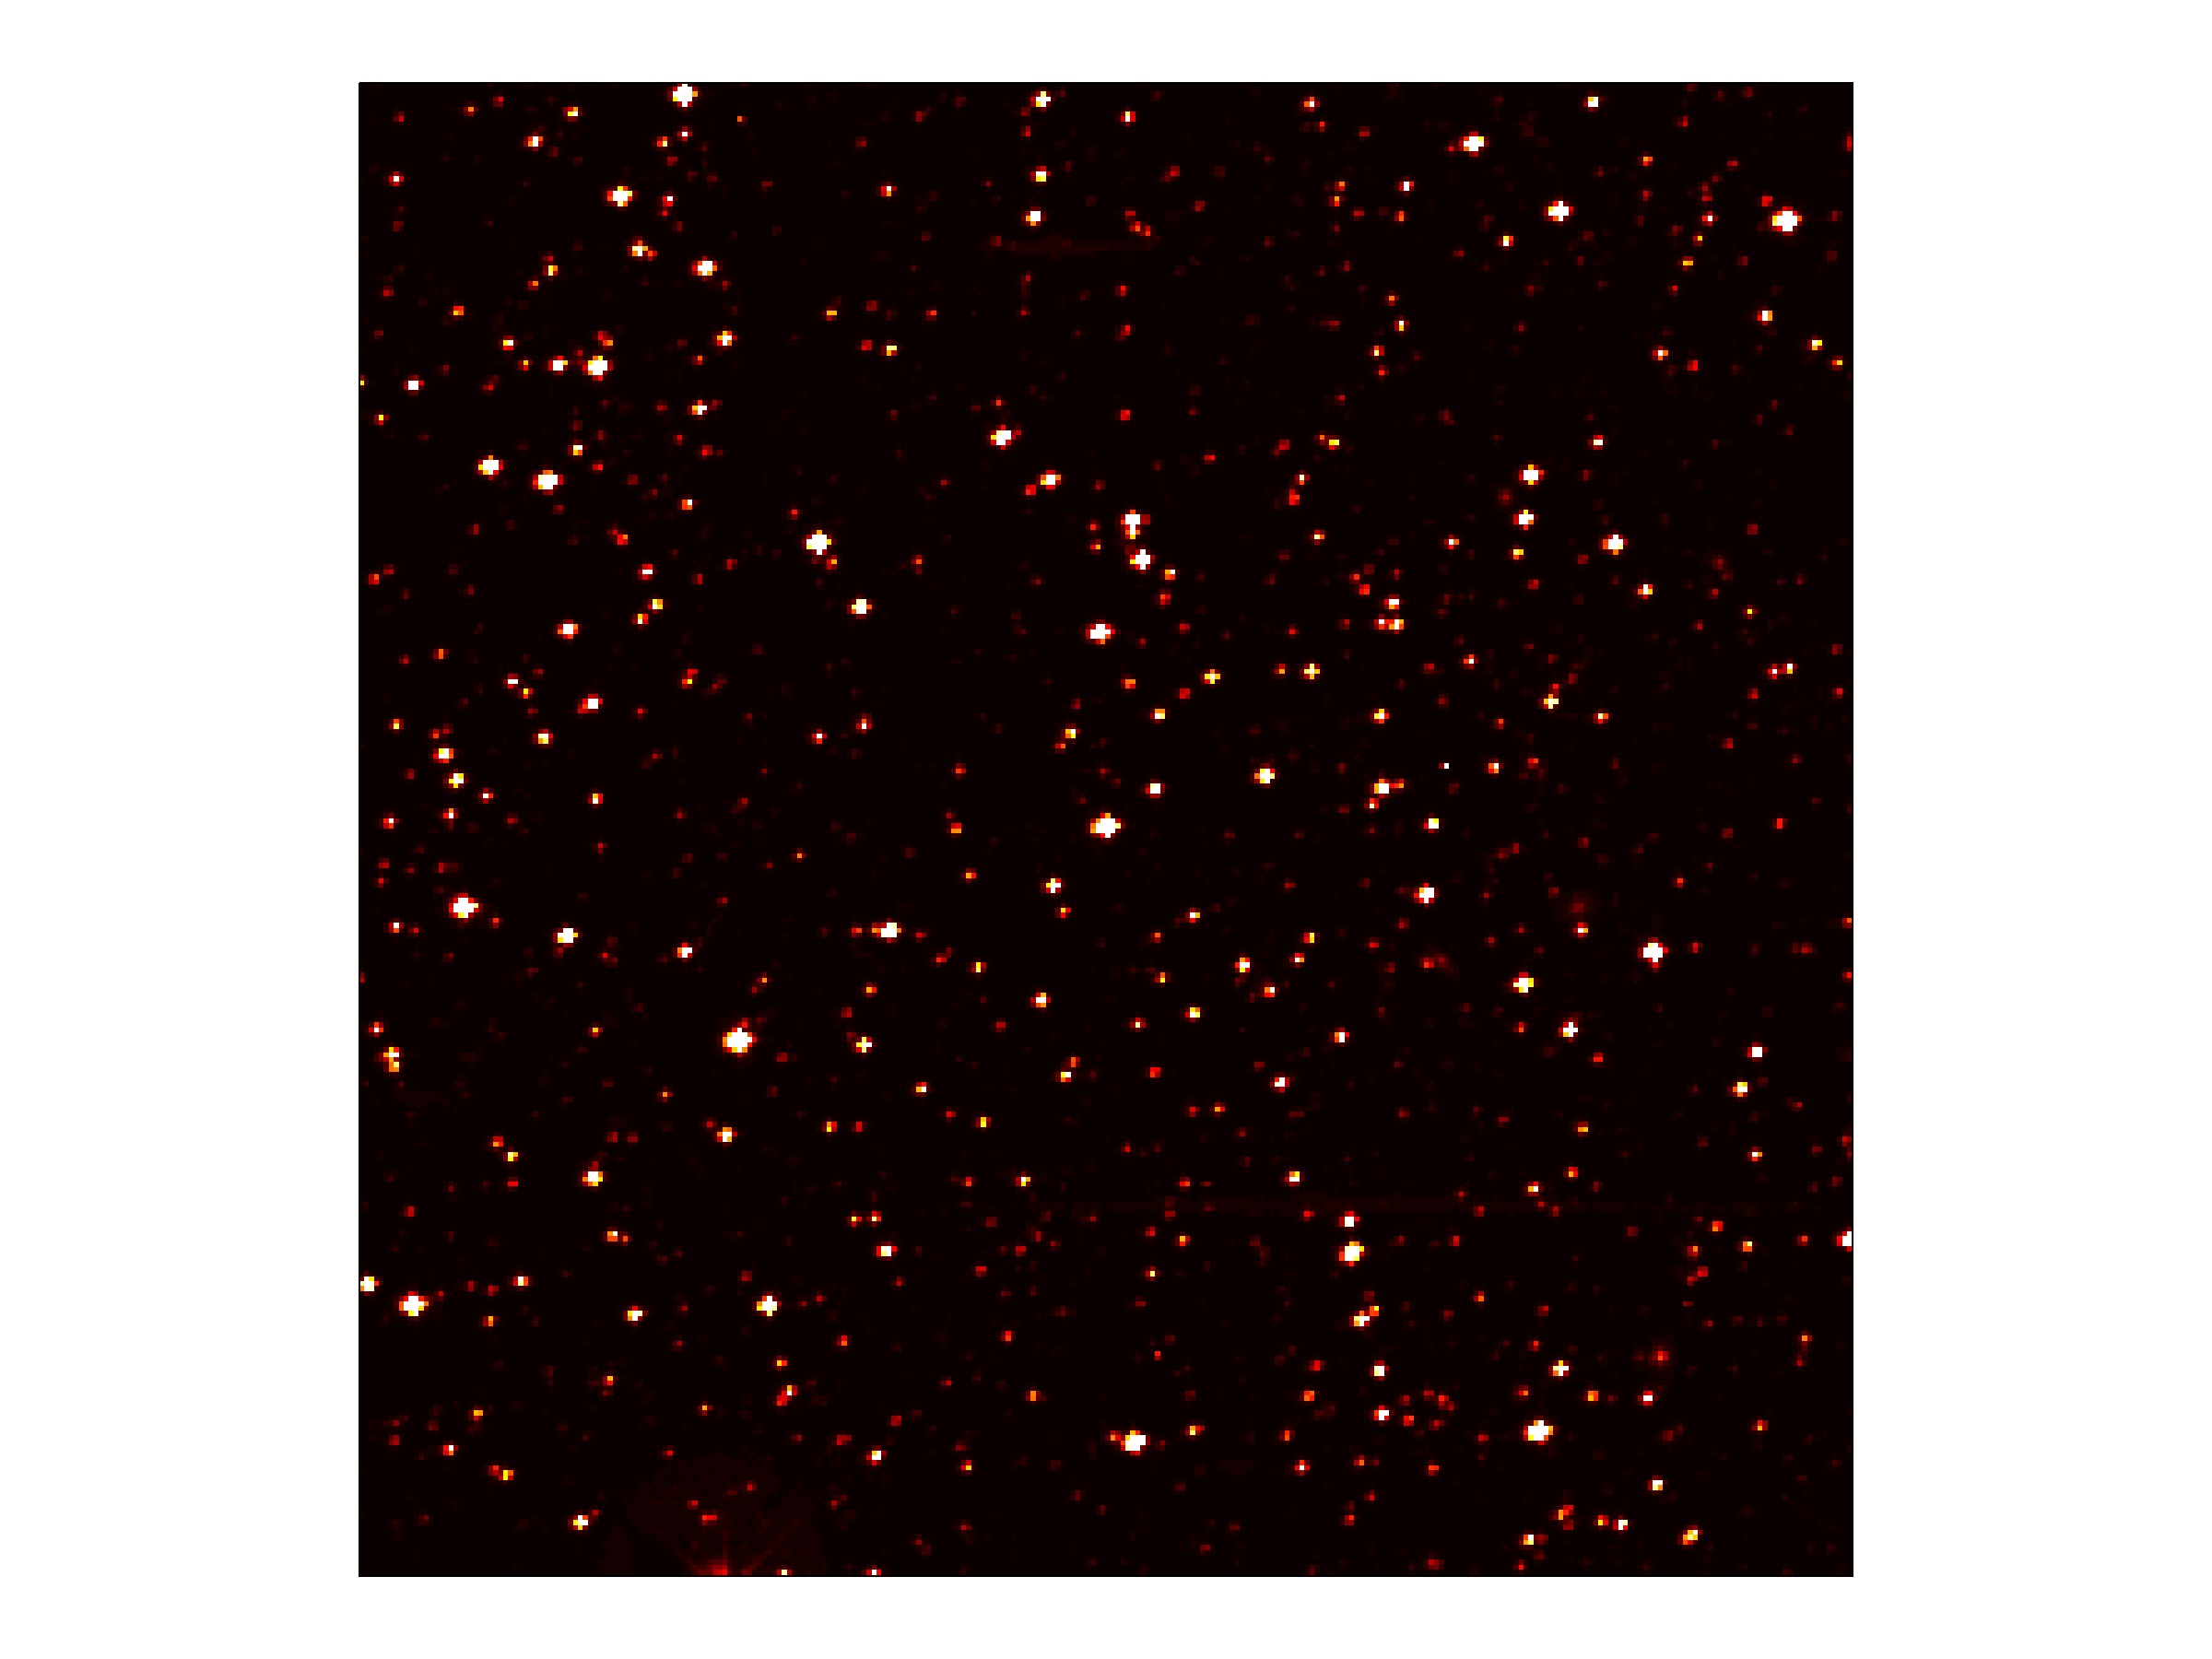

Host to ‘Hot Jupiter’

Annotated version

high resolution TIFF file

This image zooms into a small portion of Kepler’s full field of view — an expansive, 100-square-degree patch of sky in our Milky Way galaxy. At the center of the field is a star with a known “hot Jupiter” planet, named “TrES-2,” zipping closely around it every 2.5 days. Kepler will observe TrES-2 and other known planets as a test to demonstrate that it is working properly, and to obtain new information about those planets.

The area pictured is one-thousandth of Kepler’s full field of view, and shows hundreds of stars at the very edge of the constellation Cygnus. The image has been color-coded so that brighter stars appear white, and fainter stars, red. It is a 60-second exposure, taken on April 8, 2009, one day after the spacecraft’s dust cover was jettisoned.

Kepler was designed to hunt for planets like Earth. The mission will spend the next three-and-a-half years staring at the same stars, looking for periodic dips in brightness. Such dips occur when planets cross in front of their stars from our point of view in the galaxy, partially blocking the starlight.

To achieve the level of precision needed to spot planets as small as Earth, Kepler’s images are intentionally blurred slightly. This minimizes the number of saturated stars. Saturation, or “blooming,” occurs when the brightest stars overload the individual pixels in the detectors, causing the signal to spill out into nearby pixels.

Credit: NASA/JPL-Caltech